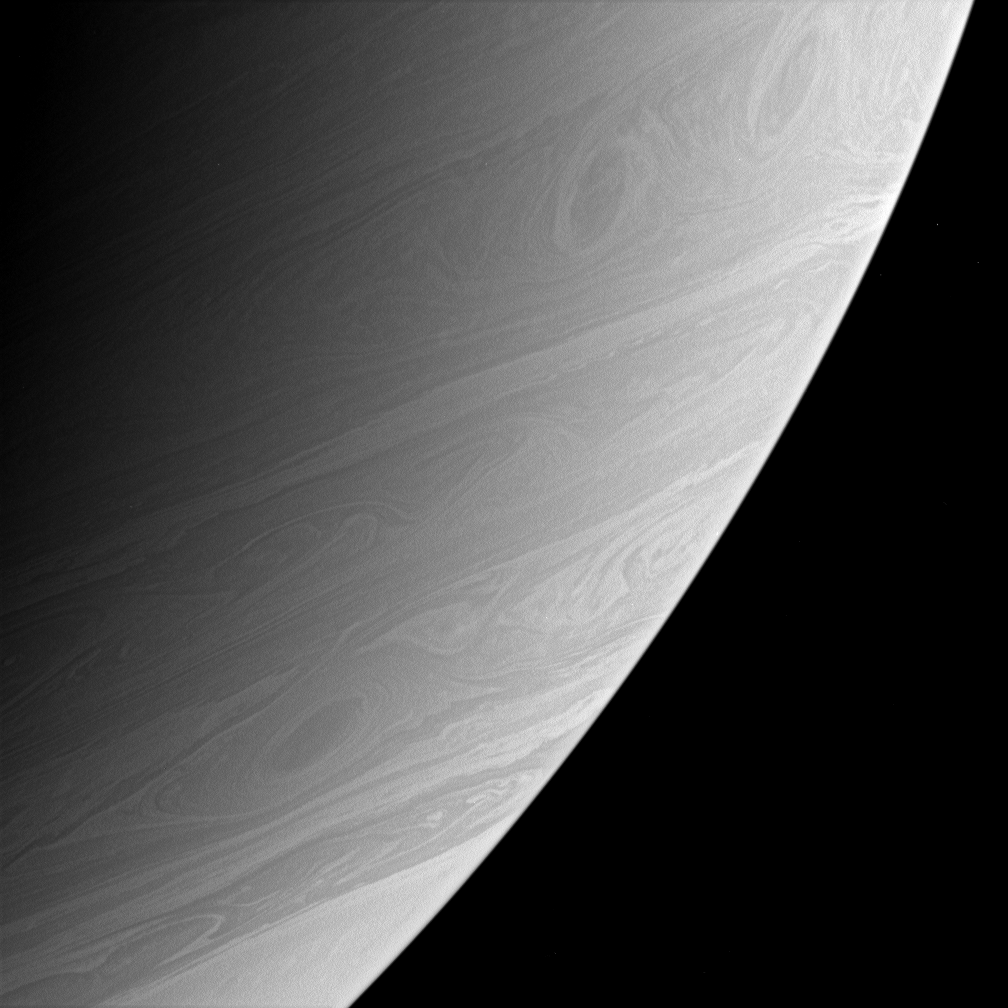

Storms Roll Past

Three large and impressive vortices, including two that appear to be interacting, are captured here as they swirl through Saturn’s active southern latitudes.

This view shows latitudes slightly to the north of those seen in PIA08179 and was taken a few minutes prior to the left side image in that release.

The image was taken with the Cassini spacecraft narrow-angle camera using a spectral filter sensitive to wavelengths of infrared light centered at 750 nanometers. The image was acquired on April 15, 2006, at a distance of approximately 3.9 million kilometers (2.4 million miles) from Saturn. The image scale is 23 kilometers (14 miles) per pixel.

The Cassini-Huygens mission is a cooperative project of NASA, the European Space Agency and the Italian Space Agency. The Jet Propulsion Laboratory, a division of the California Institute of Technology in Pasadena, manages the mission for NASA’s Science Mission Directorate, Washington, D.C. The Cassini orbiter and its two onboard cameras were designed, developed and assembled at JPL. The imaging operations center is based at the Space Science Institute in Boulder, Colo.

Credit: NASA/JPL/Space Science Institute